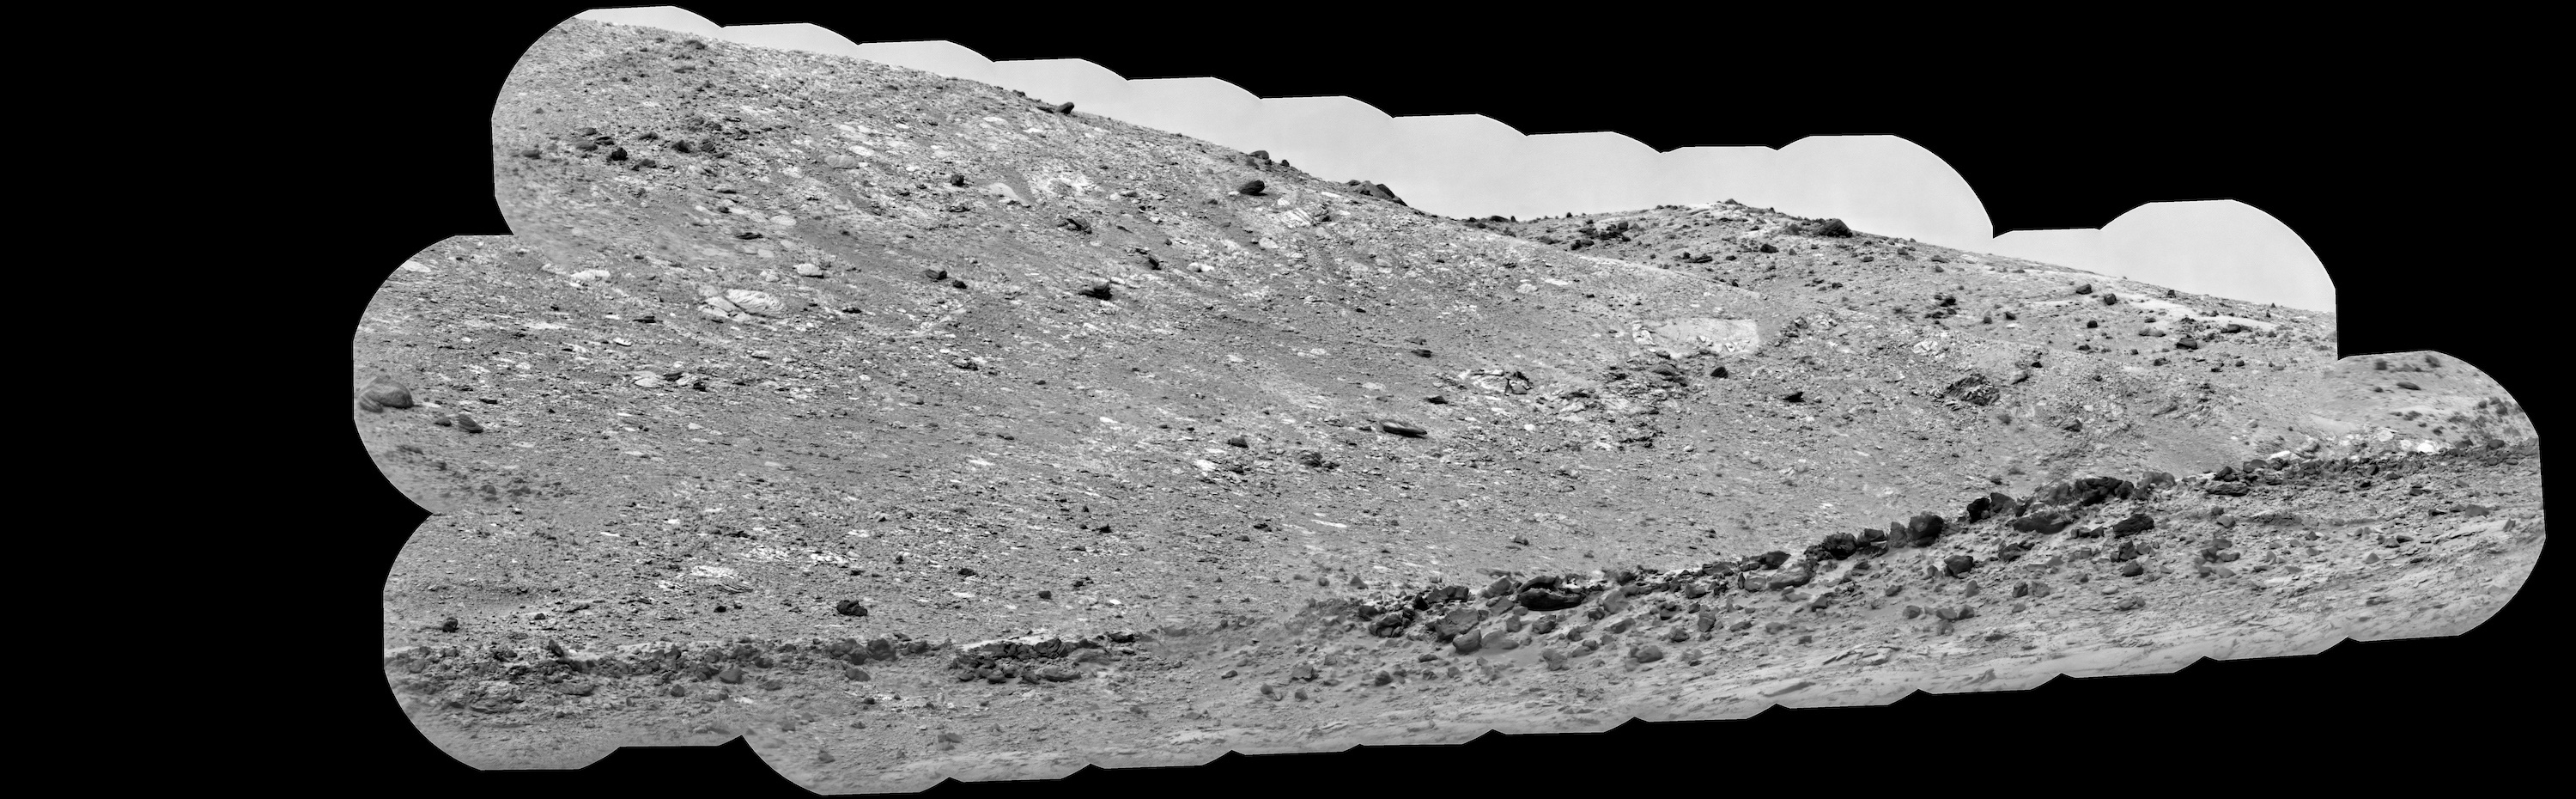

ChemCam Mosaic of Gediz Vallis Ridge

NASA’s Curiosity Mars rover used its ChemCam instrument to view boulders on Gediz Vallis Ridge Nov. 15 to 17, 2022, the 3,653rd to 3,655th Martian days, or sols, of the mission. These boulders are thought to have been washed down in a debris flows in the ancient past and are probably some of the youngest evidence of liquid water Curiosity will see on Mount Sharp.

Figure A is the same image with close-ups of several boulders.

Curiosity has been ascending the foothills of the 3-mile-tall (5-kilometer-tall) mountain since 2014. Water ebbed and flowed on Mount Sharp billions of years ago, at times forming lakes and rivers that would dry up and flood repeatedly. Gediz Vallis is a part of the mountain where water once flowed down; Curiosity’s scientists are interested in the ridge in part because it includes boulders like these that were washed down from much higher up the mountain, where Curiosity won’t be able to reach.

From left to right, the boulders depicted in the circles are approximately 984 feet (300 meters), 1,312 feet (400 meters), and 656 feet (200 meters) away. Based on these distances, the width of the boulders are estimated to be (again, from left to right) 4 feet (120 centimeters), 3.3 feet (100 centimeters), and 2 feet (60 centimeters).

This scene is made up of 52 individual images captured by ChemCam’s Remote Micro-Imager; the images were stitched together after being sent back to Earth. Early in the mission, the team discovered that the imager, originally designed to view targets shot by ChemCam’s laser, can also be used like a telescope, looking at distant horizons rather than nearby rock textures.

NASA’s Jet Propulsion Laboratory in Southern California built Curiosity and leads its mission on behalf of NASA Headquarters in Washington. The U.S. Department of Energy’s Los Alamos National Laboratory, in Los Alamos, New Mexico, developed ChemCam in partnership with scientists and engineers funded by the French national space agency (CNES), the University of Toulouse, and the French national research agency (CNRS).

Credit: NASA/JPL-Caltech/LANL/CNES/CNRS/IRAP/IAS/LPG